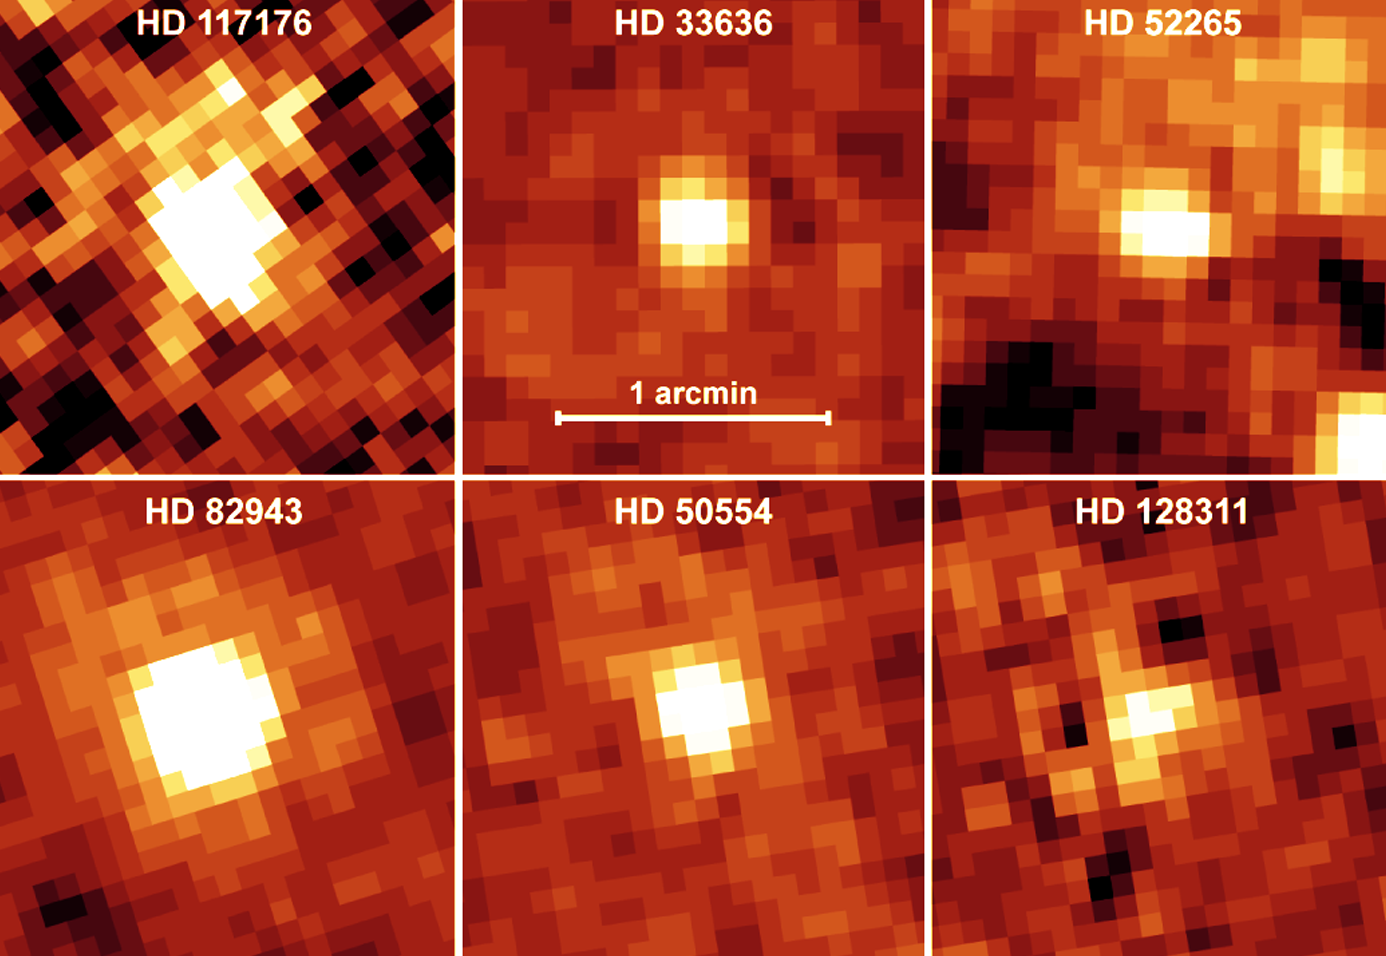

Is There Anybody Home?

Figure 1

NASA’s Spitzer Space Telescope recently captured these infrared images of six older stars with known planets. The yellow, fuzzy blobs are stars circled by disks of dust, or “debris disks,” like the one that surrounds our own Sun. Though astronomers had predicted that stars with planets would harbor debris disks, they could not detect such disks until now.

Spitzer was able to sense these dusty disks via their warm infrared glows. Specifically, the presence of the disks was inferred from an excess amount of infrared emission relative to what is emitted from the parent star alone.

The stars themselves are similar in age and temperature to our Sun. In astronomical terms, they are stellar main sequence stars, with spectral types of F, G, or K. These planet-bearing stars have a median age of four billion years. For reference, our Sun is classified as a G star, with an age of approximately five billion years.

The disks surrounding these planetary systems are comprised of cool material, with temperatures less than 100 Kelvin (-173 degrees Celsius). They are10 times farther away from their parent stars than Earth is from the Sun, and are thought to be analogues of the comet-filled Kuiper Belt in our solar system.

The contrast scale is the same for each image. The images are approximately 2 arcminutes on each side. North is oriented upward and east is to the left. The pictures were taken with the 70-micron filter of Spitzer’s multiband imaging photometer. The telescope resolution at 70 microns is 17 arcseconds and there is no evidence for any emission extended beyond the telescope resolution.

Credit: NASA/JPL-Caltech